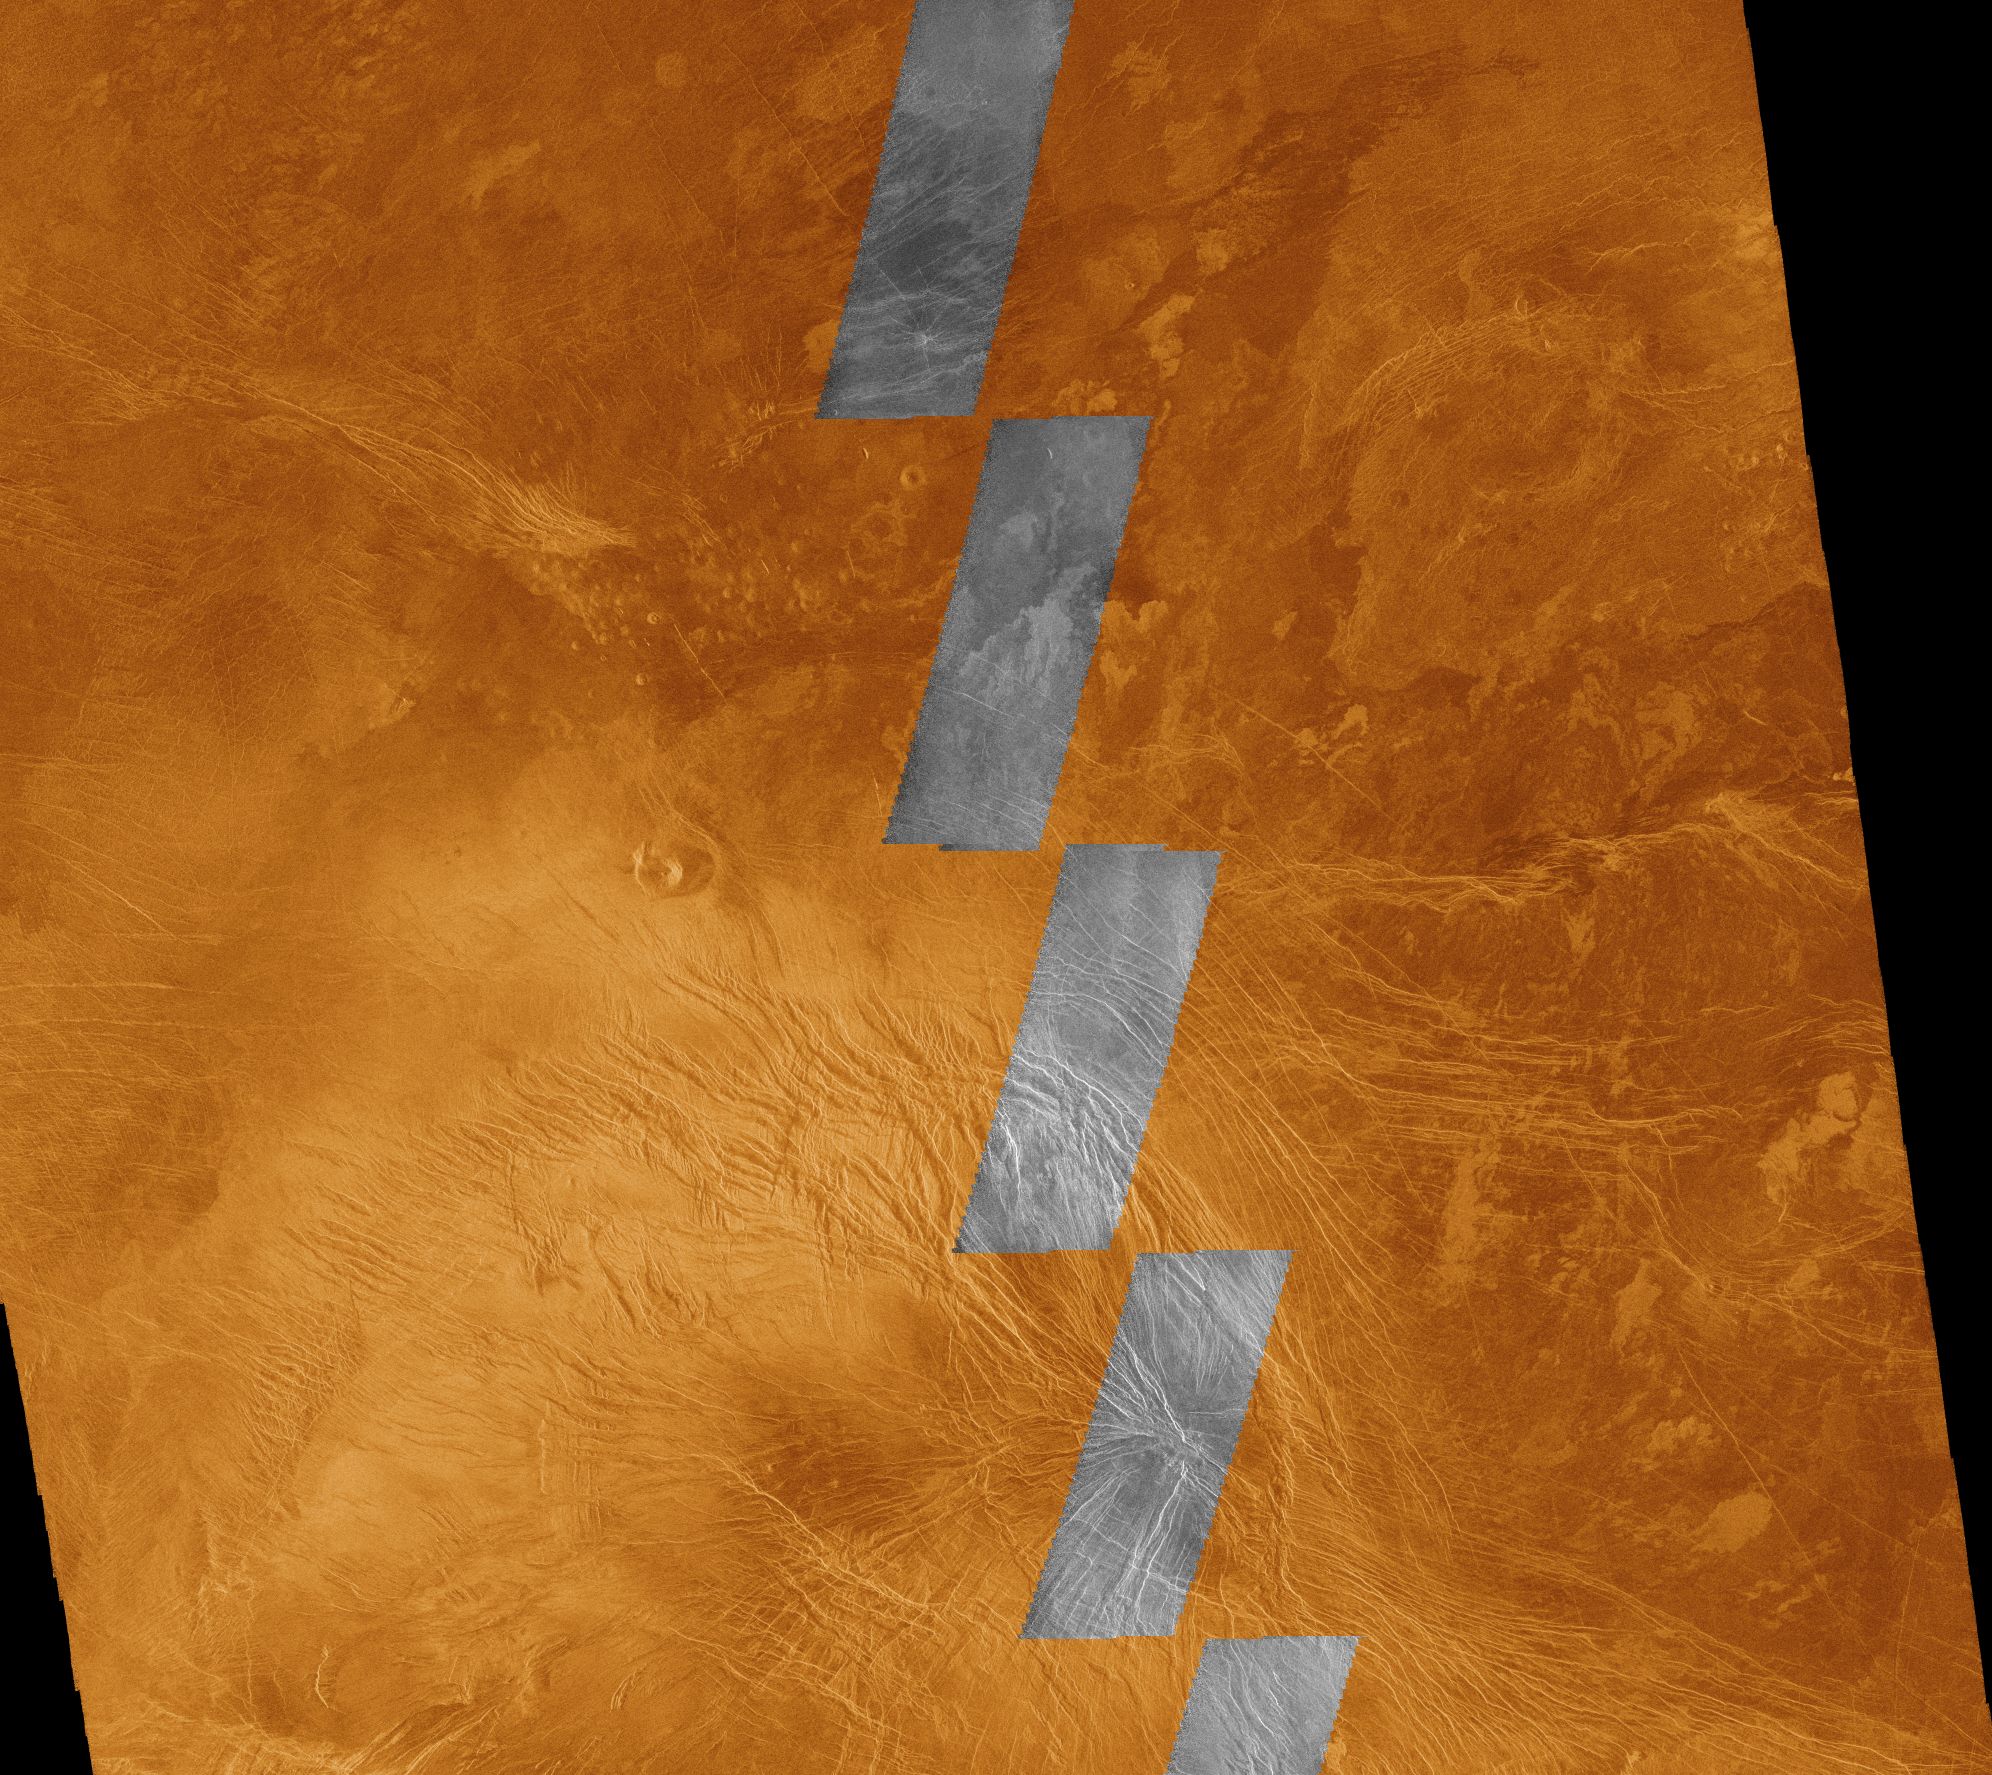

Venus – Comparison of Initial Magellan Radar Test and Data Acquired in 4/91

This image compares Magellan data acquired in August 1990 during the initial test of the radar system (black and white insets) with data acquired by the spacecraft in April 1991 (color background). The area is in the southern hemisphere of Venus, and represents an area about 540 kilometers (330 miles) on a side, centered on latitude 35 degrees south and longitude 294 degrees east. The Magellan radar illuminates the surface from the left. The northern and eastern parts of the area consist of plains which appear moderately dark to dark on the radar image because they are relatively smooth at a scale comparable to the wavelength of the radar, 12.5 centimeters (about 5 inches). The bright terrain in the southwestern part of the image is about 500 to 700 meters (1640 to 2300 feet) higher than the plains; it is characterized by abundant faults and fractures, which appear as straight to gently curved bright lines. Many of these linear features are large enough to infer that they are grabens, which are troughs bounded on both sides by faults. However, many of them are too narrow to determine if they are faults or simply fractures that have roughened the surface. This elevated faulted and fractured region is part of a large east-west elongated ridge mapped by the Pioneer Venus radar altimeter; the portion shown here is about midway between Themis Regio and Tefnut Mons. The plains are probably underlain by volcanic lavas. The various shades indicate that minor differences in surface roughness are present, and these may be used to map out the distribution of different lavas. The small, bright patches on the plains represent places where the lava surfaces are relatively rough. Just left of the center of the image is a sharply defined volcanic crater about 15 kilometers (9 miles) in diameter. Immediately north of this crater are numerous round spots about 204 kilometers (102 miles) across that are small volcanic domes.

Credit: NASA/JPL